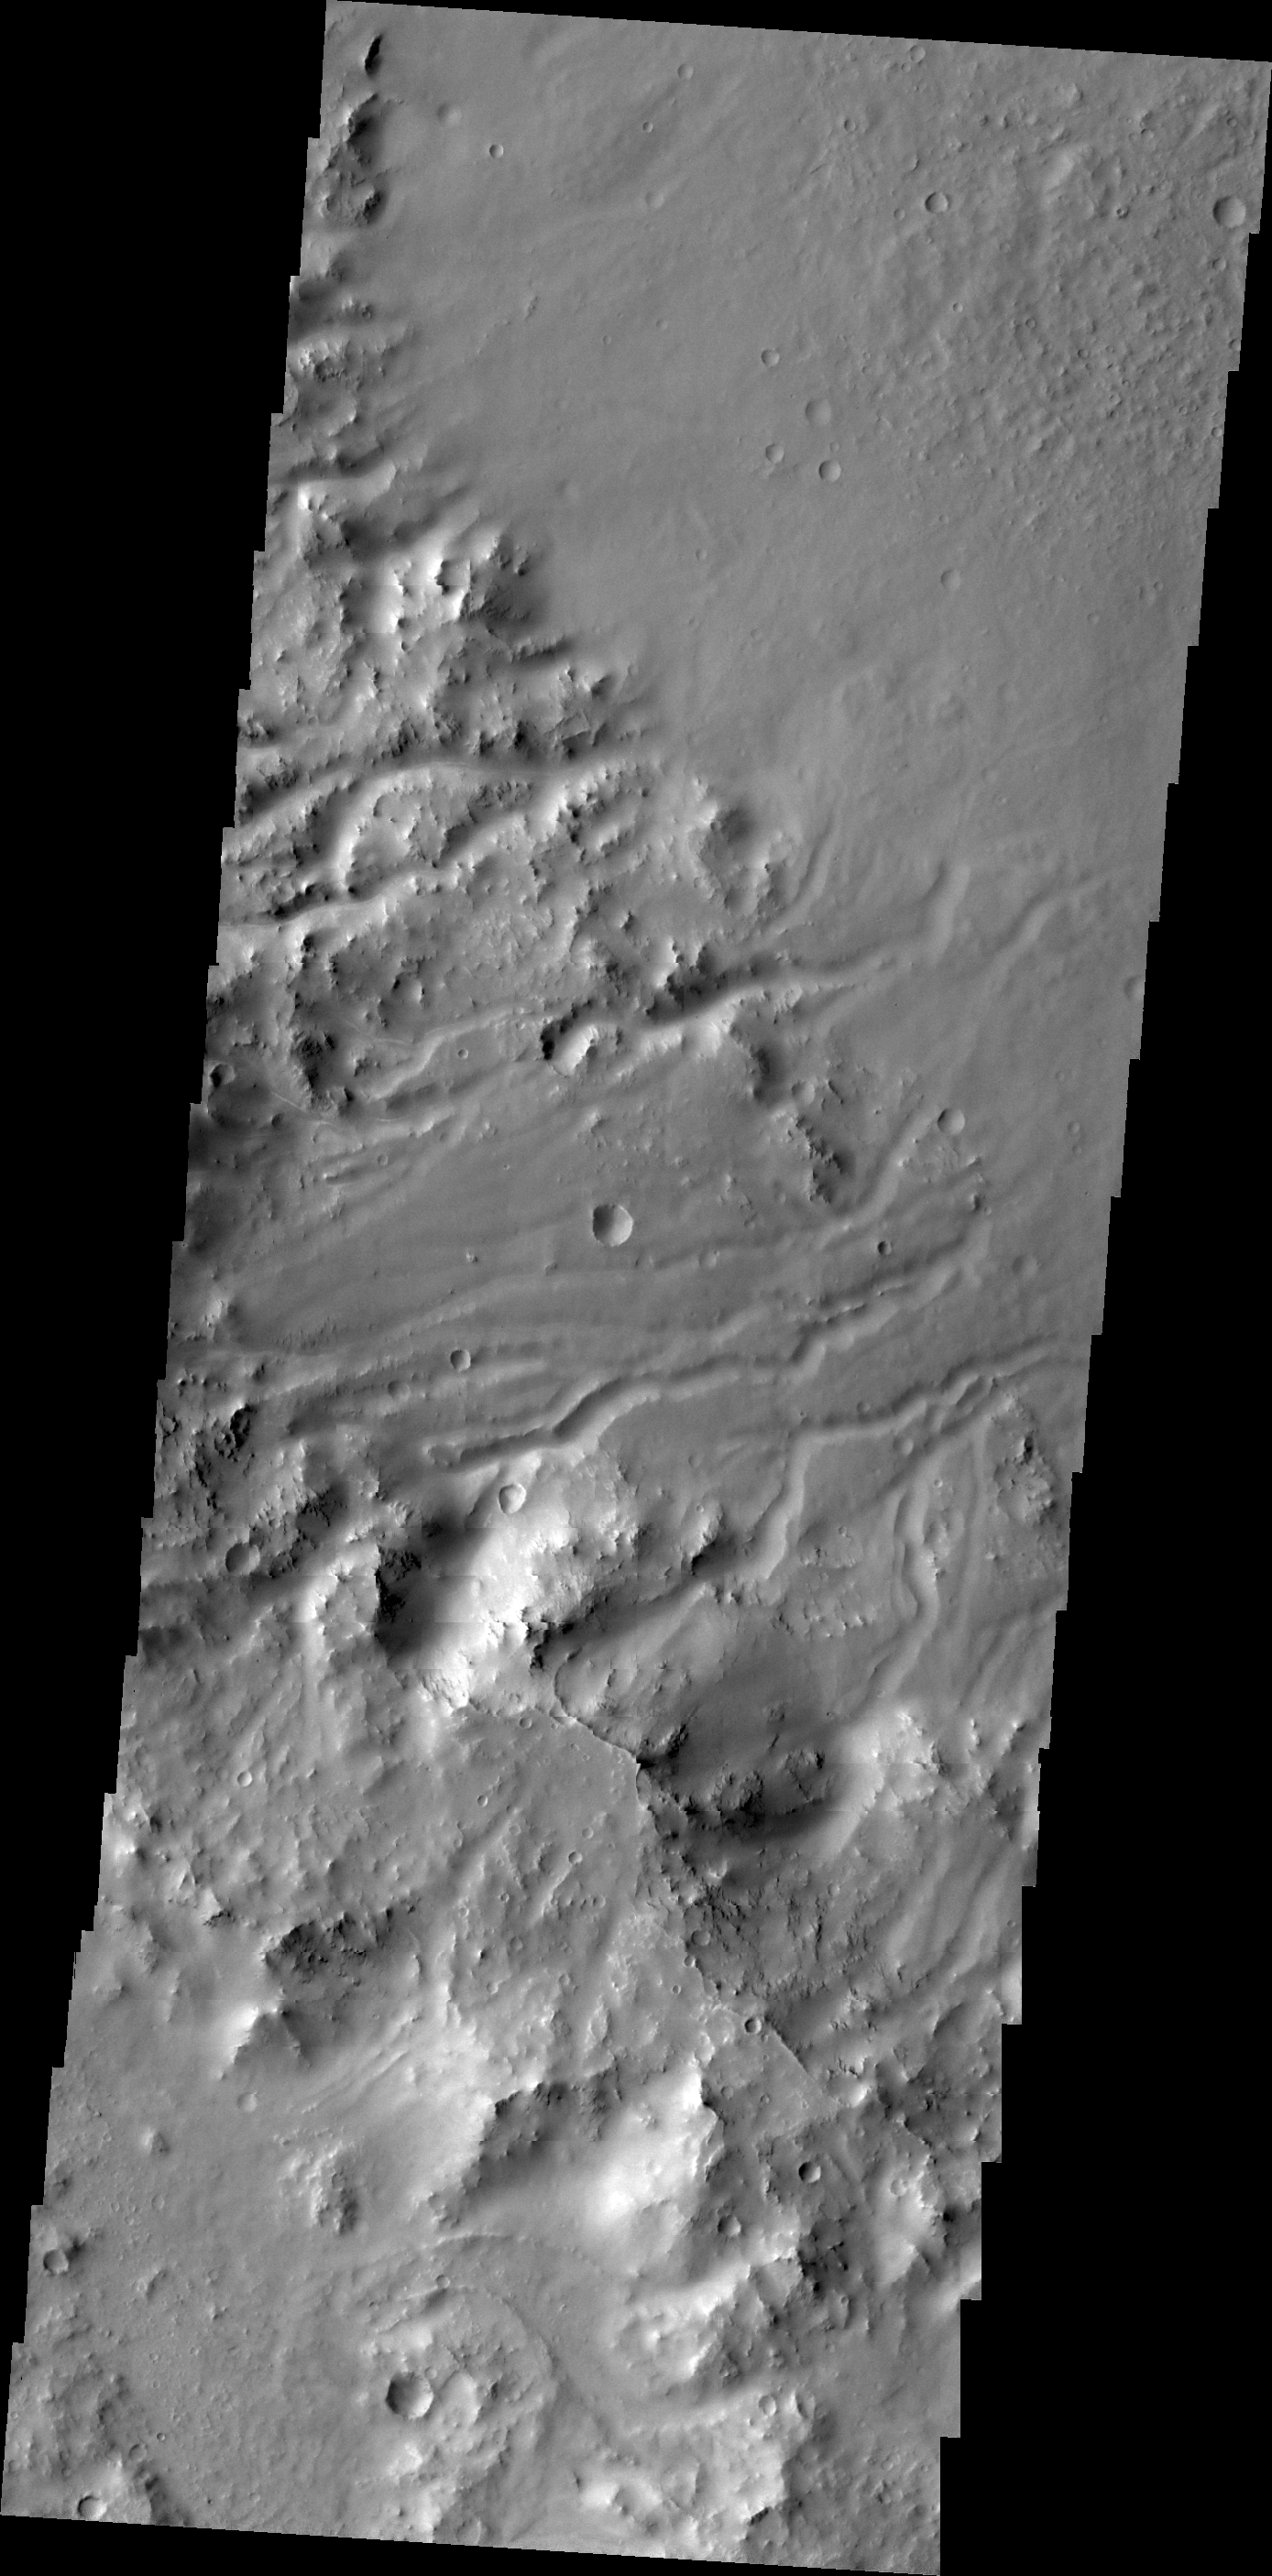

Crater Rim Channels

Multiple channels dissect the rim of Bakhuysen Crater in Noachis Terra.

Credit: NASA/JPL/ASU